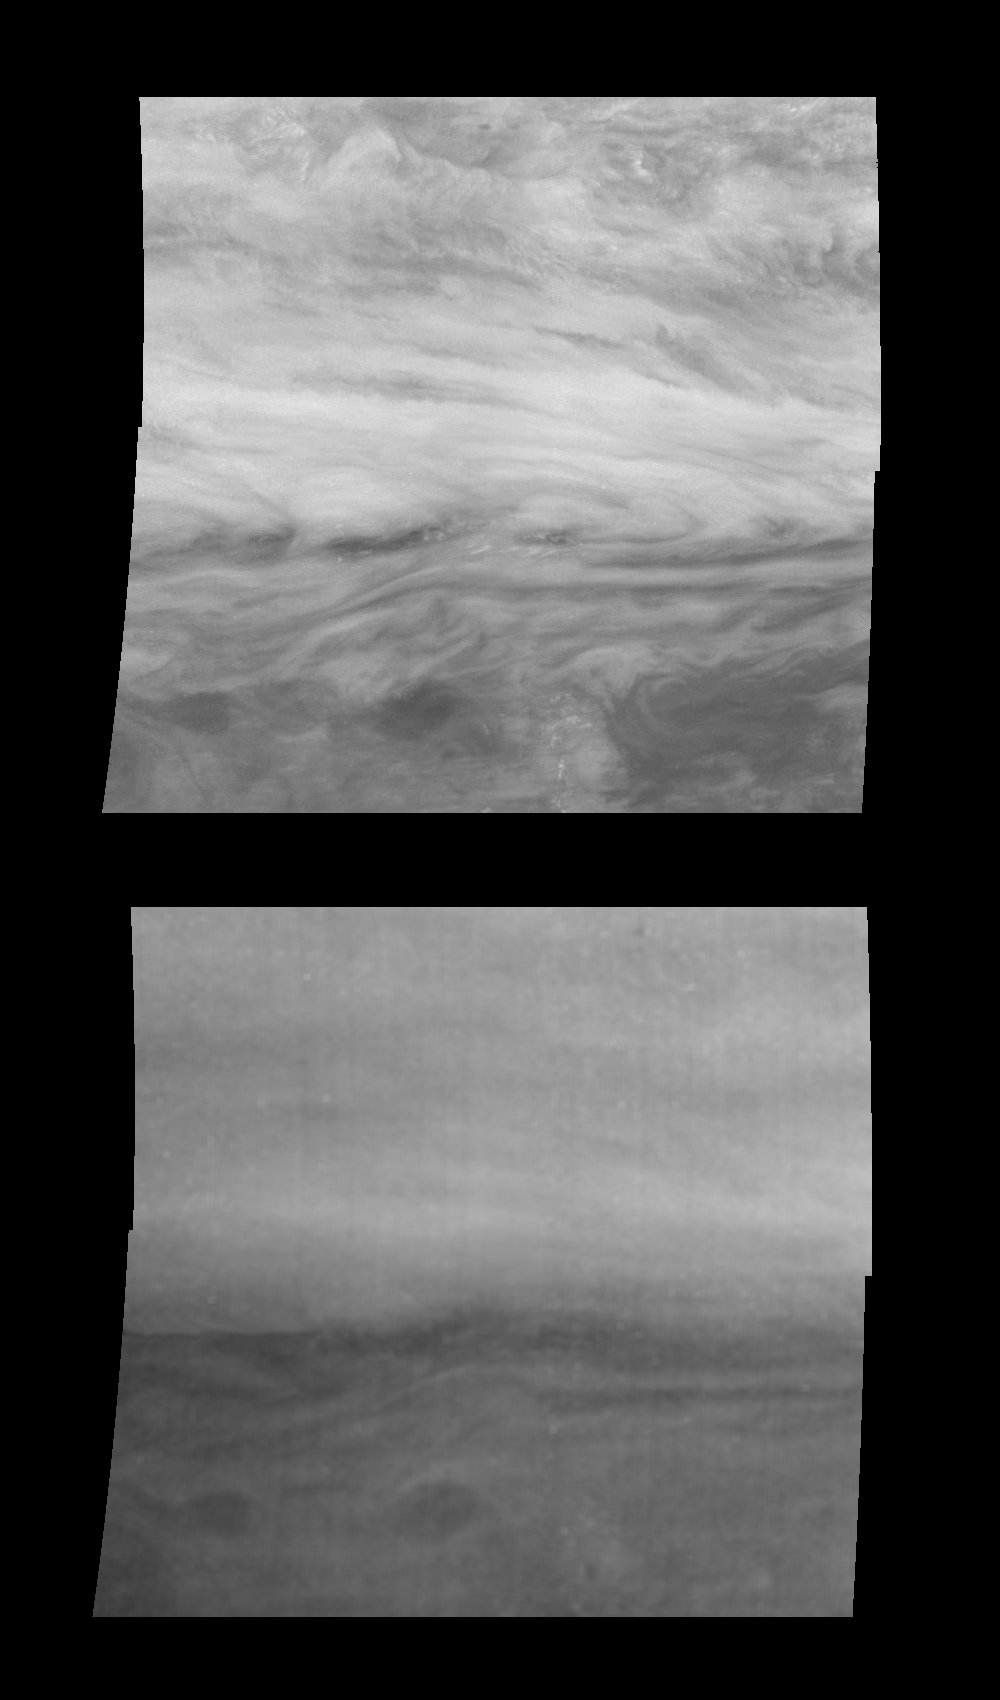

Using Methane Absorption to Probe Jupiter’s Atmosphere

Mosaics of a belt-zone boundary near Jupiter’s equator in near-infrared light moderately absorbed by atmospheric methane (top panel), and strongly absorbed by atmospheric methane (bottom panel). The four images that make up each of these mosaics were taken within a few minutes of each other. Methane in Jupiter’s atmosphere absorbs light at specific wavelengths called absorption bands. By detecting light close and far from these absorption bands, Galileo can probe to different depths in Jupiter’s atmosphere. Sunlight near 732 nanometers (top panel) is moderately absorbed by methane. Some of the light reflected from clouds deep in Jupiter’s troposphere is absorbed, enhancing the higher features. Sunlight at 886 nanometers (bottom panel) is strongly absorbed by methane. Most of the light reflected from the deeper clouds is absorbed, making these clouds invisible. Features in the diffuse cloud layer higher in Jupiter’s atmosphere are greatly enhanced.

North is at the top. The mosaic covers latitudes -13 to +3 degrees and is centered at longitude 282 degrees West. The smallest resolved features are tens of kilometers in size. These images were taken on November 5th, 1996, at a range of 1.2 million kilometers by the Solid State Imaging system aboard NASA’s Galileo spacecraft.

The Jet Propulsion Laboratory, Pasadena, CA manages the mission for NASA’s Office of Space Science, Washington, DC.

Credit: NASA/JPL-Caltech